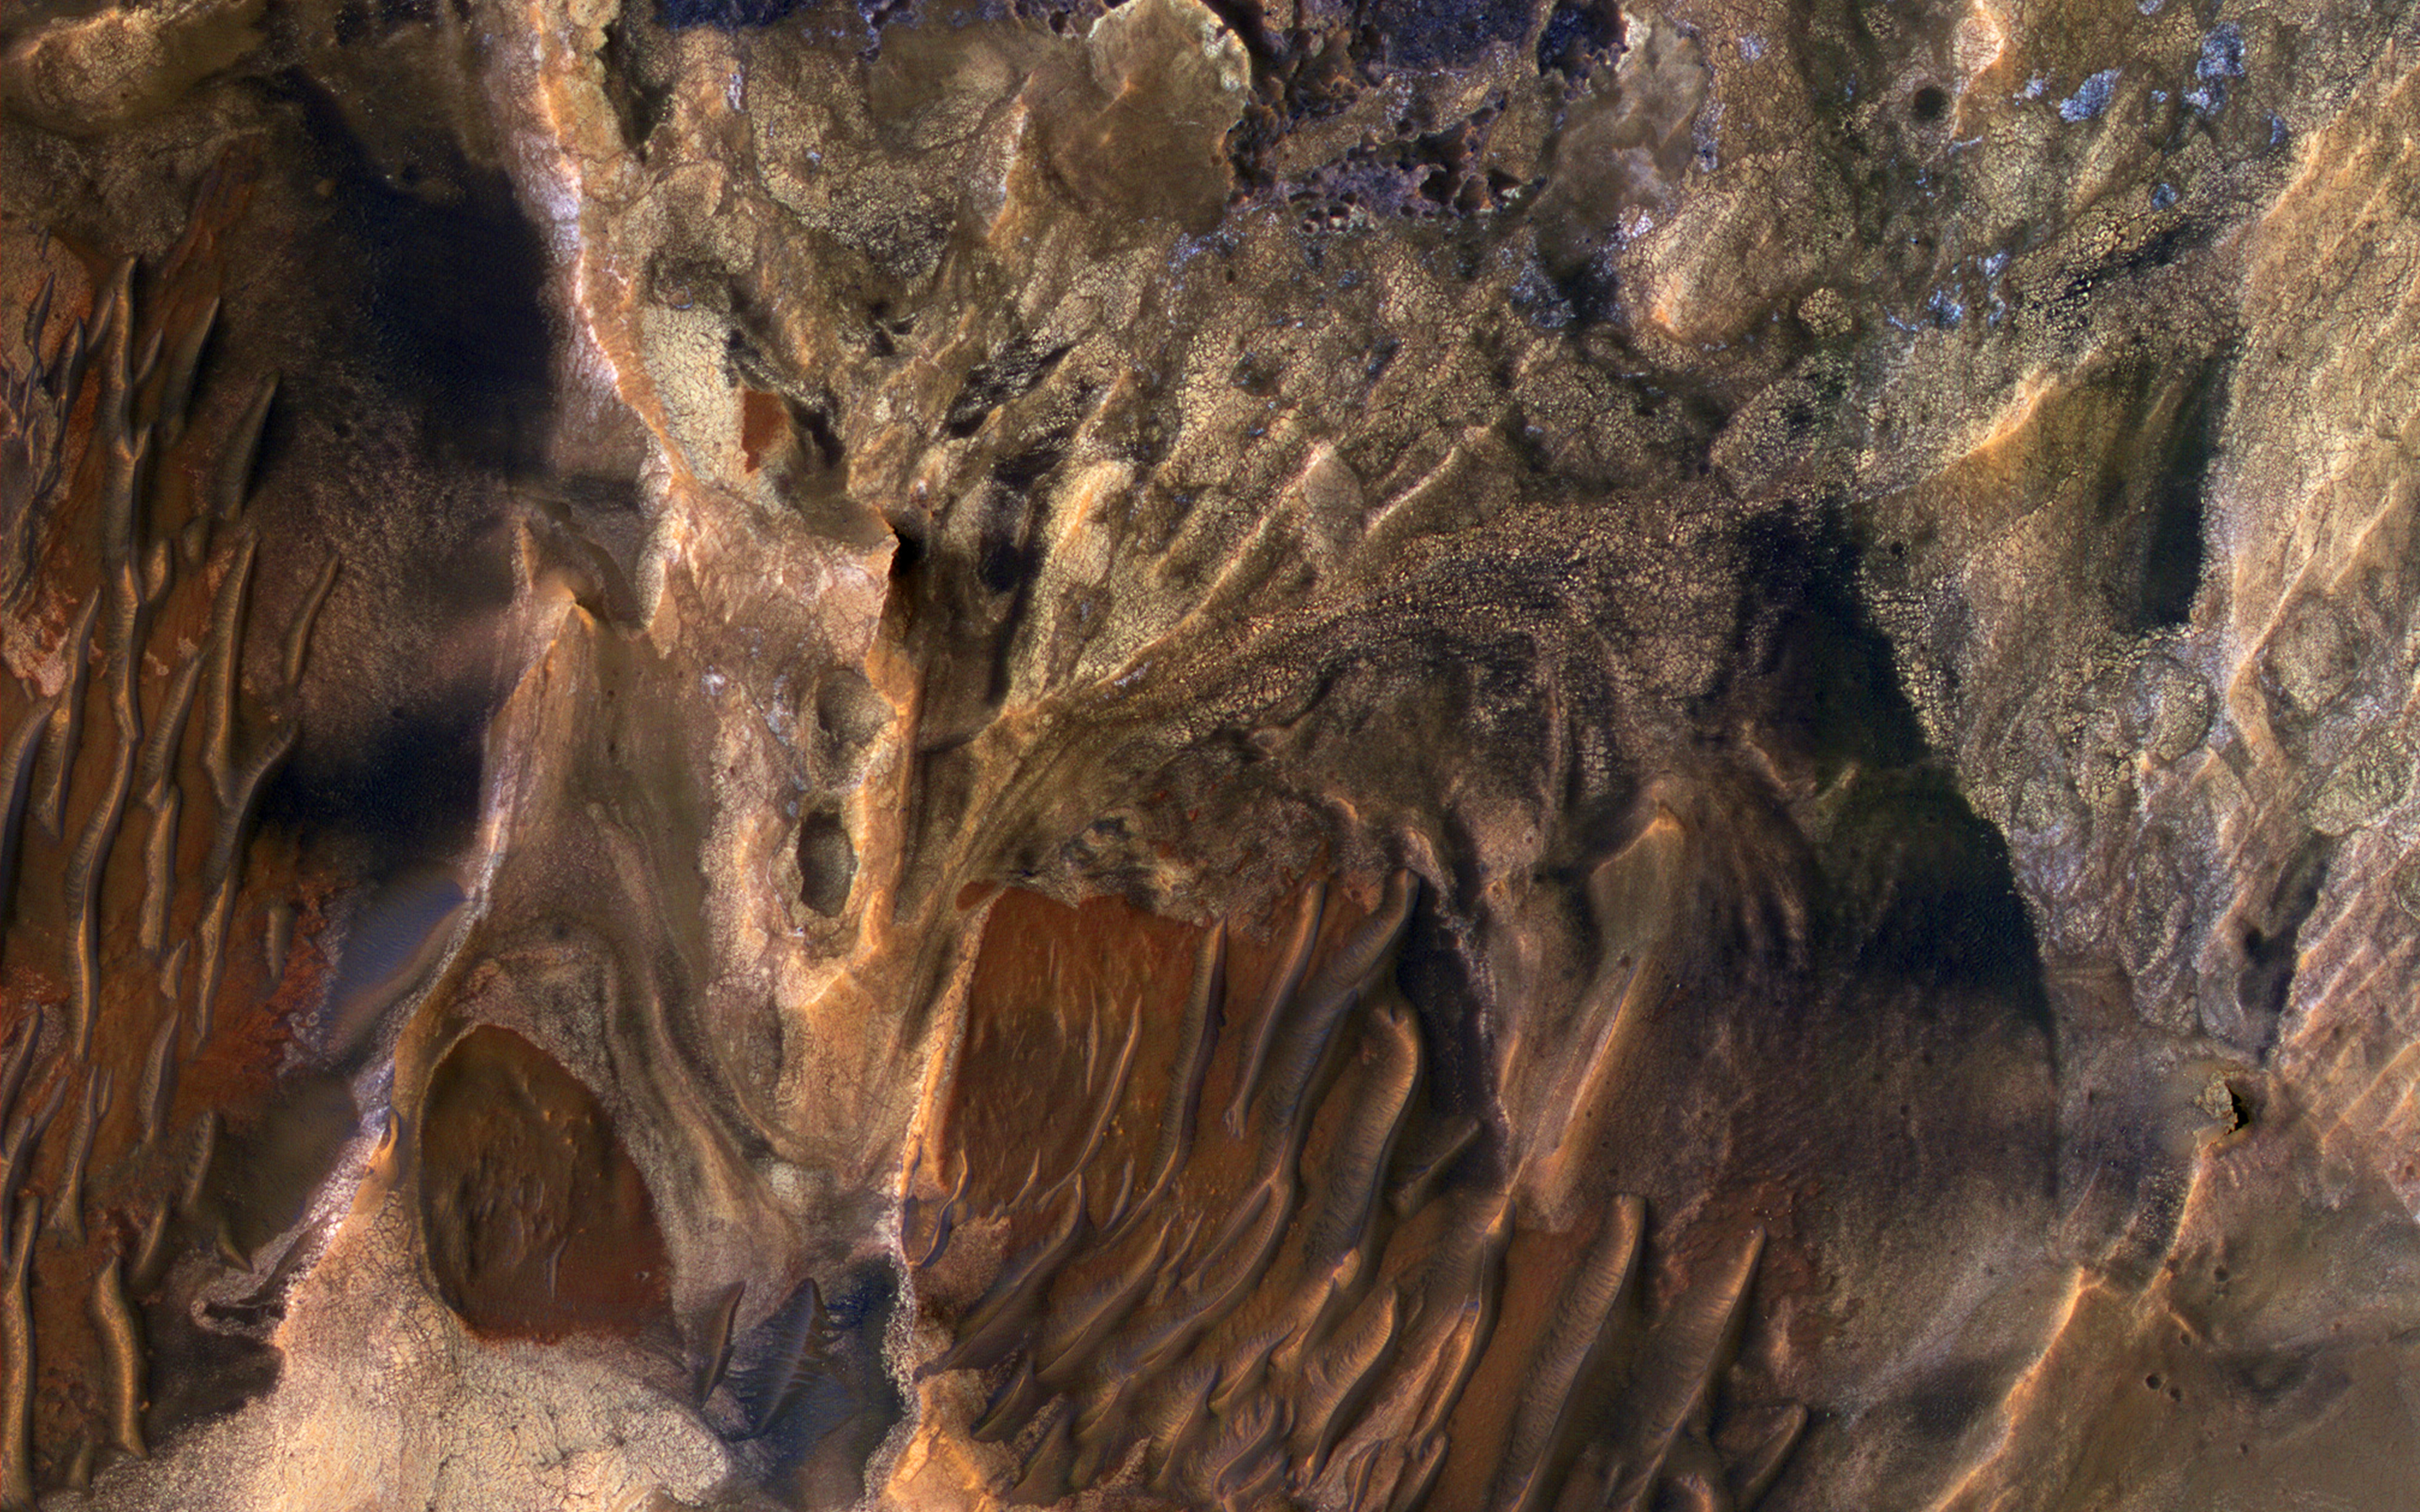

Diverse Deposits in Melas Chasma

This scene includes chaotic deposits with a wide range of colors. The deposits are distinctive with both unique colors and small-scale textures such as fracture patterns.

These are probably sedimentary rocks, transported and deposited in water or air. The original layers may have been jumbled in a landslide. Dark or reddish sand dunes cover some of the bedrock.

The University of Arizona, Tucson, operates HiRISE, which was built by Ball Aerospace & Technologies Corp., Boulder, Colorado. NASA’s Jet Propulsion Laboratory, a division of the California Institute of Technology in Pasadena, manages the Mars Reconnaissance Orbiter Project for NASA’s Science Mission Directorate, Washington.

Credit: NASA/JPL-Caltech/Univ. of Arizona